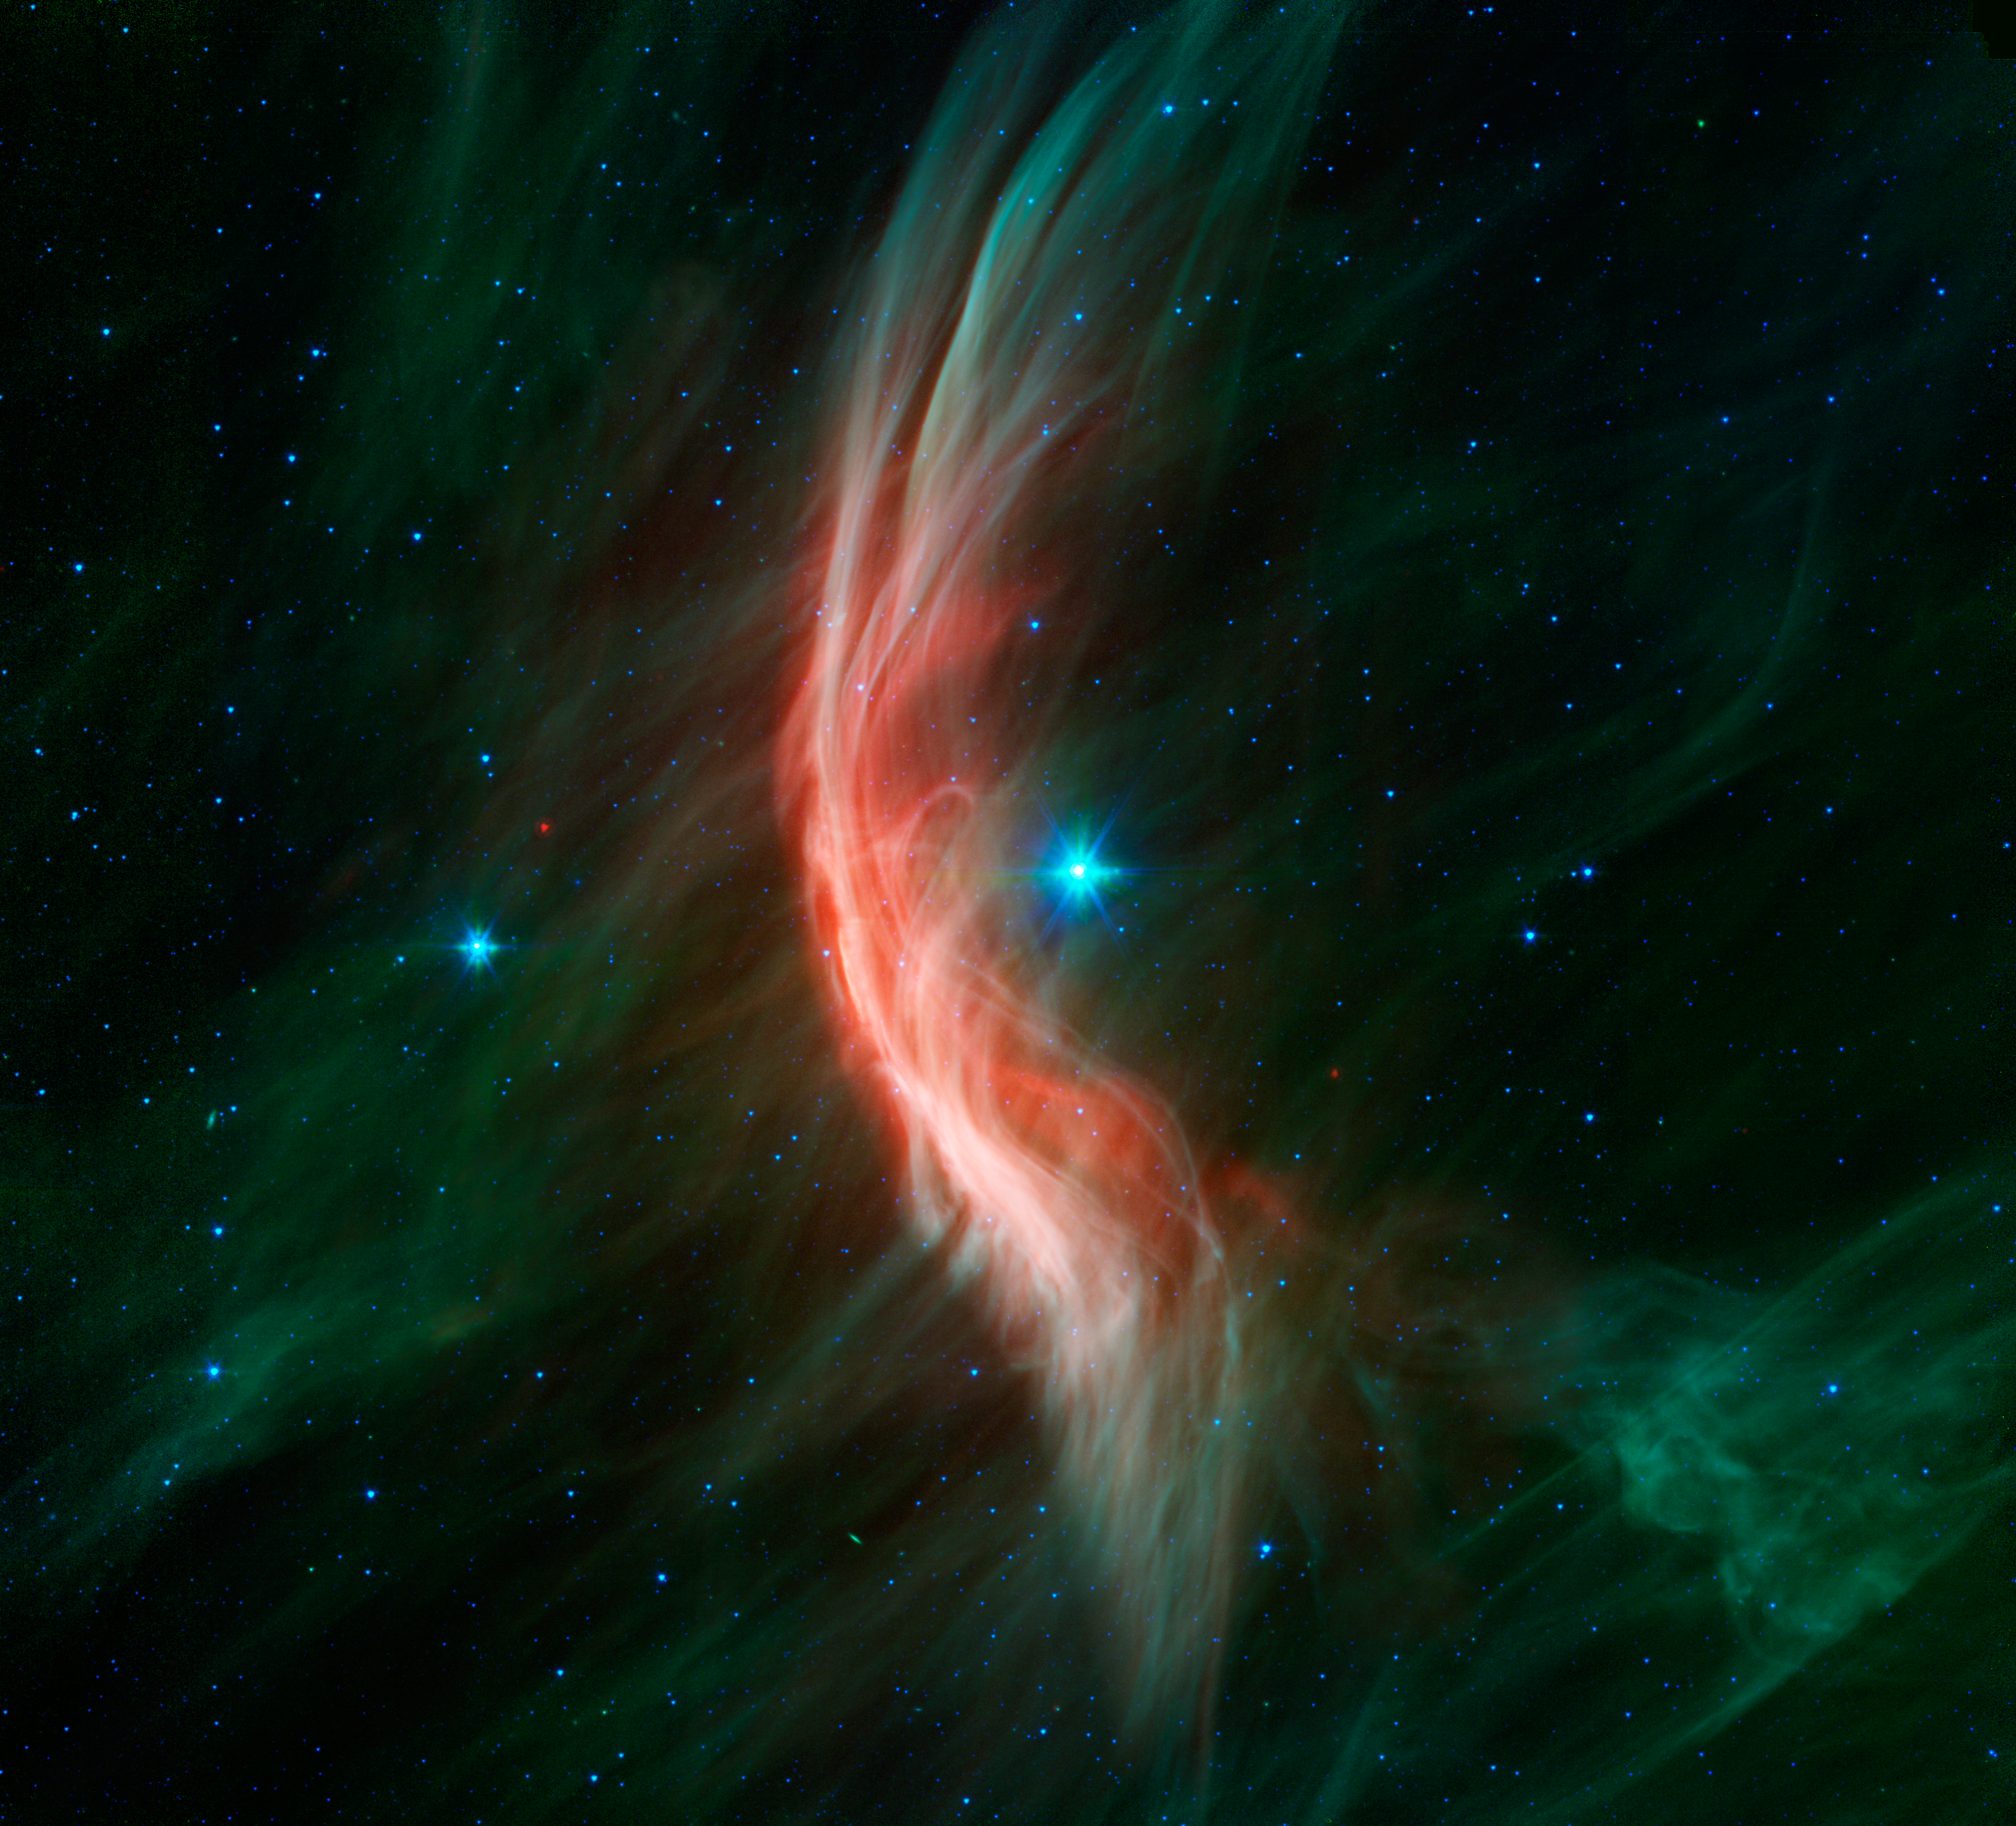

Massive Star Makes Waves

The giant star Zeta Ophiuchi is having a “shocking” effect on the surrounding dust clouds in this infrared image from NASA’s Spitzer Space Telescope. Stellar winds flowing out from this fast-moving star are making ripples in the dust as it approaches, creating a bow shock seen as glowing gossamer threads, which, for this star, are only seen in infrared light.

Zeta Ophiuchi is a young, large and hot star located around 370 light-years away. It dwarfs our own sun in many ways — it is about six times hotter, eight times wider, 20 times more massive, and about 80,000 times as bright. Even at its great distance, it would be one of the brightest stars in the sky were it not largely obscured by foreground dust clouds.

This massive star is travelling at a snappy pace of about 54,000 mph (24 kilometers per second), fast enough to break the sound barrier in the surrounding interstellar material. Because of this motion, it creates a spectacular bow shock ahead of its direction of travel (to the left). The structure is analogous to the ripples that precede the bow of a ship as it moves through the water, or the sonic boom of an airplane hitting supersonic speeds.

The fine filaments of dust surrounding the star glow primarily at shorter infrared wavelengths, rendered here in green. The area of the shock pops out dramatically at longer infrared wavelengths, creating the red highlights.

A bright bow shock like this would normally be seen in visible light as well, but because it is hidden behind a curtain of dust, only the longer infrared wavelengths of light seen by Spitzer can reach us.

Bow shocks are commonly seen when two different regions of gas and dust slam into one another. Zeta Ophiuchi, like other massive stars, generates a strong wind of hot gas particles flowing out from its surface. This expanding wind collides with the tenuous clouds of interstellar gas and dust about half a light-year away from the star, which is almost 800 times the distance from the sun to Pluto. The speed of the winds added to the star’s supersonic motion result in the spectacular collision seen here.

Our own sun has significantly weaker solar winds and is passing much more slowly through our galactic neighborhood so it may not have a bow shock at all. NASA’s twin Voyager spacecraft are headed away from the solar system and are currently about three times farther out than Pluto. They will likely pass beyond the influence of the sun into interstellar space in the next few years, though this is a much gentler transition than that seen around Zeta Ophiuchi.

For this Spitzer image, infrared light at wavelengths of 3.6 and 4.5 microns is rendered in blue, 8.0 microns in green, and 24 microns in red.

JPL manages the Spitzer Space Telescope mission for NASA’s Science Mission Directorate, Washington. Science operations are conducted at the Spitzer Science Center at Caltech. Data are archived at the Infrared Science Archive housed at the Infrared Processing and Analysis Center at Caltech.

Credit: NASA/JPL-Caltech